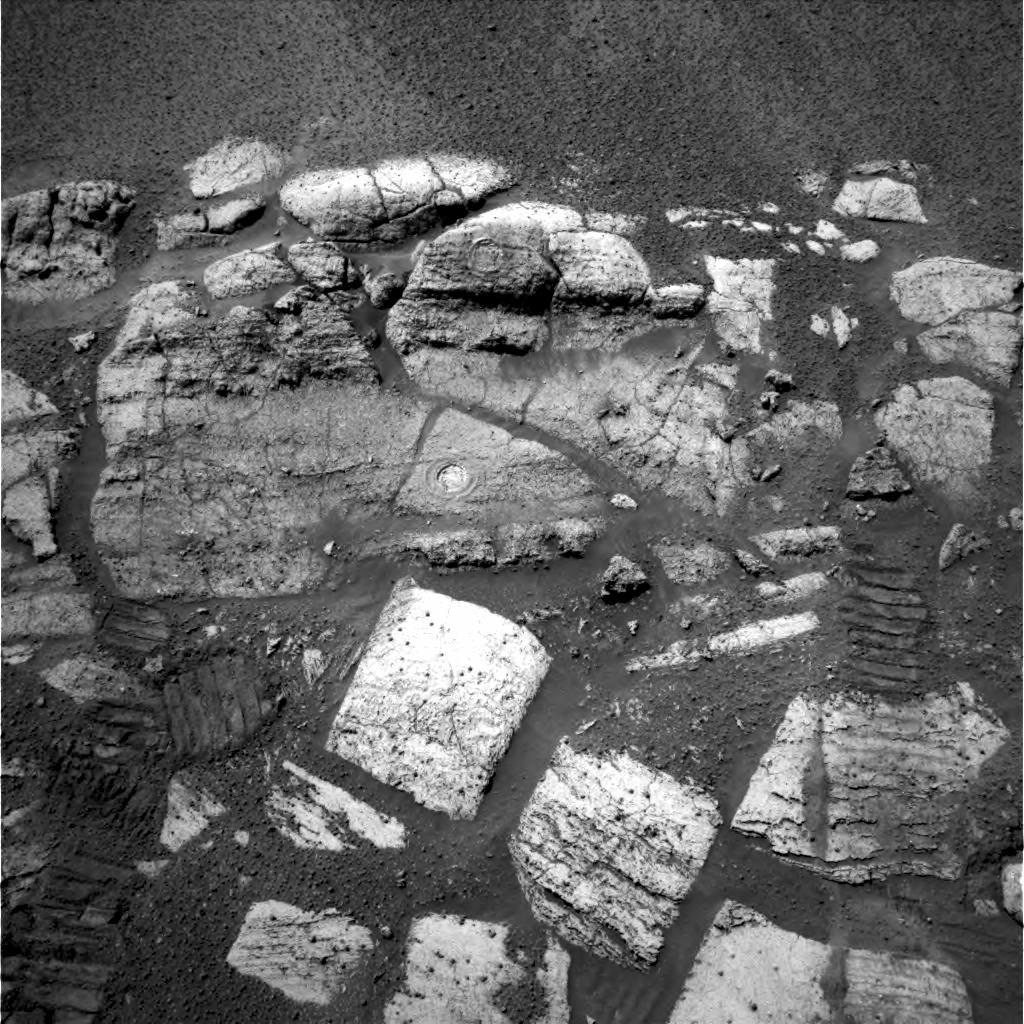

Evidence of a Water-Soaked Past

This navigation camera image taken by the Mars Exploration Rover Opportunity on the 36th martian day, or sol, of its mission (March 1, 2004) shows the layered rocks of the “El Capitan” area near the rover’s landing site at Meridani Planum, Mars. Visible on two of the rocks are the holes drilled by the rover, which provided scientists with a window to this part of the red planet’s water-soaked past.

Scientists used the rover’s microscopic imager and two spectrometers to look at the details of the freshly exposed, clean surfaces created by the rover’s rock abrasion tool. Seeing beyond the veil of dust and coatings on the surface of the rock, scientists obtained the best views of the chemical composition of the areas. These data indicated that the rocks are made up of types of sulfate that could have only been created by interaction between water and martian rock.

The chemical make-up of the two holes is slightly different, giving scientists an inkling into the geologic history of this area. This history may help to explain the origin of the granular hematite found around the small crater cradling Opportunity and the “El Capitan” rock region.

The sulfates and the other chemicals found in the rocks at this location on Mars also occur on Earth, but only rarely. In places like Rio Tinto, Spain, similar minerals are forming today, and microorganisms live and thrive there.

Analyzing these two clean surfaces created by the rock abrasion tool proves that Mars had interactions between water and rock over extended amounts of time. Life on Earth is sustained by extended interaction between water and the environment. The fact that scientists have now found evidence of a similar relationship between water and rock on Mars does not necessarily mean that life did develop on Mars, but it does bring the possibility one step closer to reality.

Opportunity’s wheel tracks can be seen at the bottom left and right sides of this image. The tracks extend to the center of the image, indicating where Opportunity sat when it analyzed the rocks with the instruments on its robotic arm.

Credit: NASA/JPL